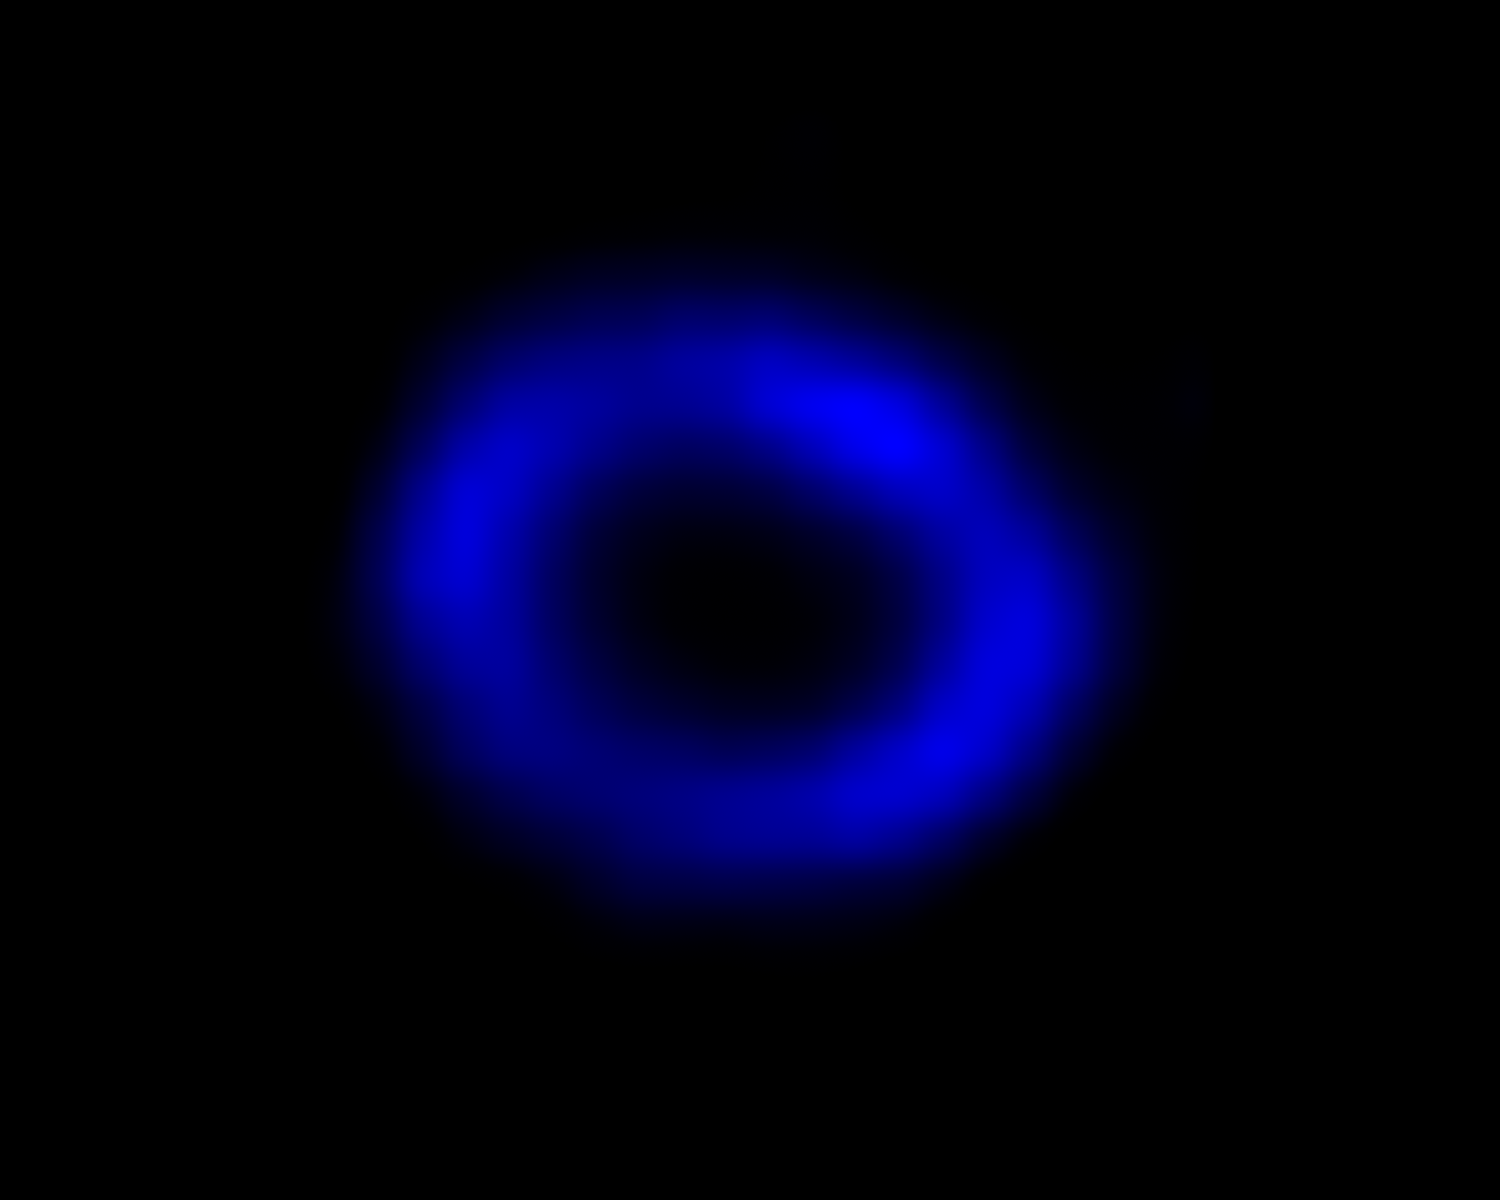

A Chandra View of Supernova 1987A

This is an image of the intricate remains of Supernova 1987A taken by NASA’s Chandra X-ray Observatory. The blue hue reveals where the expanding shock wave from the exploded star is colliding with a ring of material around the supernova. The blue color reveals the hottest gas.

NASA, ESA, and A. Angelich (NRAO/AUI/NSF)
Chandra image: NASA/CXC/Penn State/K. Frank et al.

Credit: NASA, ESA, CXC, PSU, A. Angelich (NRAO, AUI, NSF), Kari Frank (PSU)